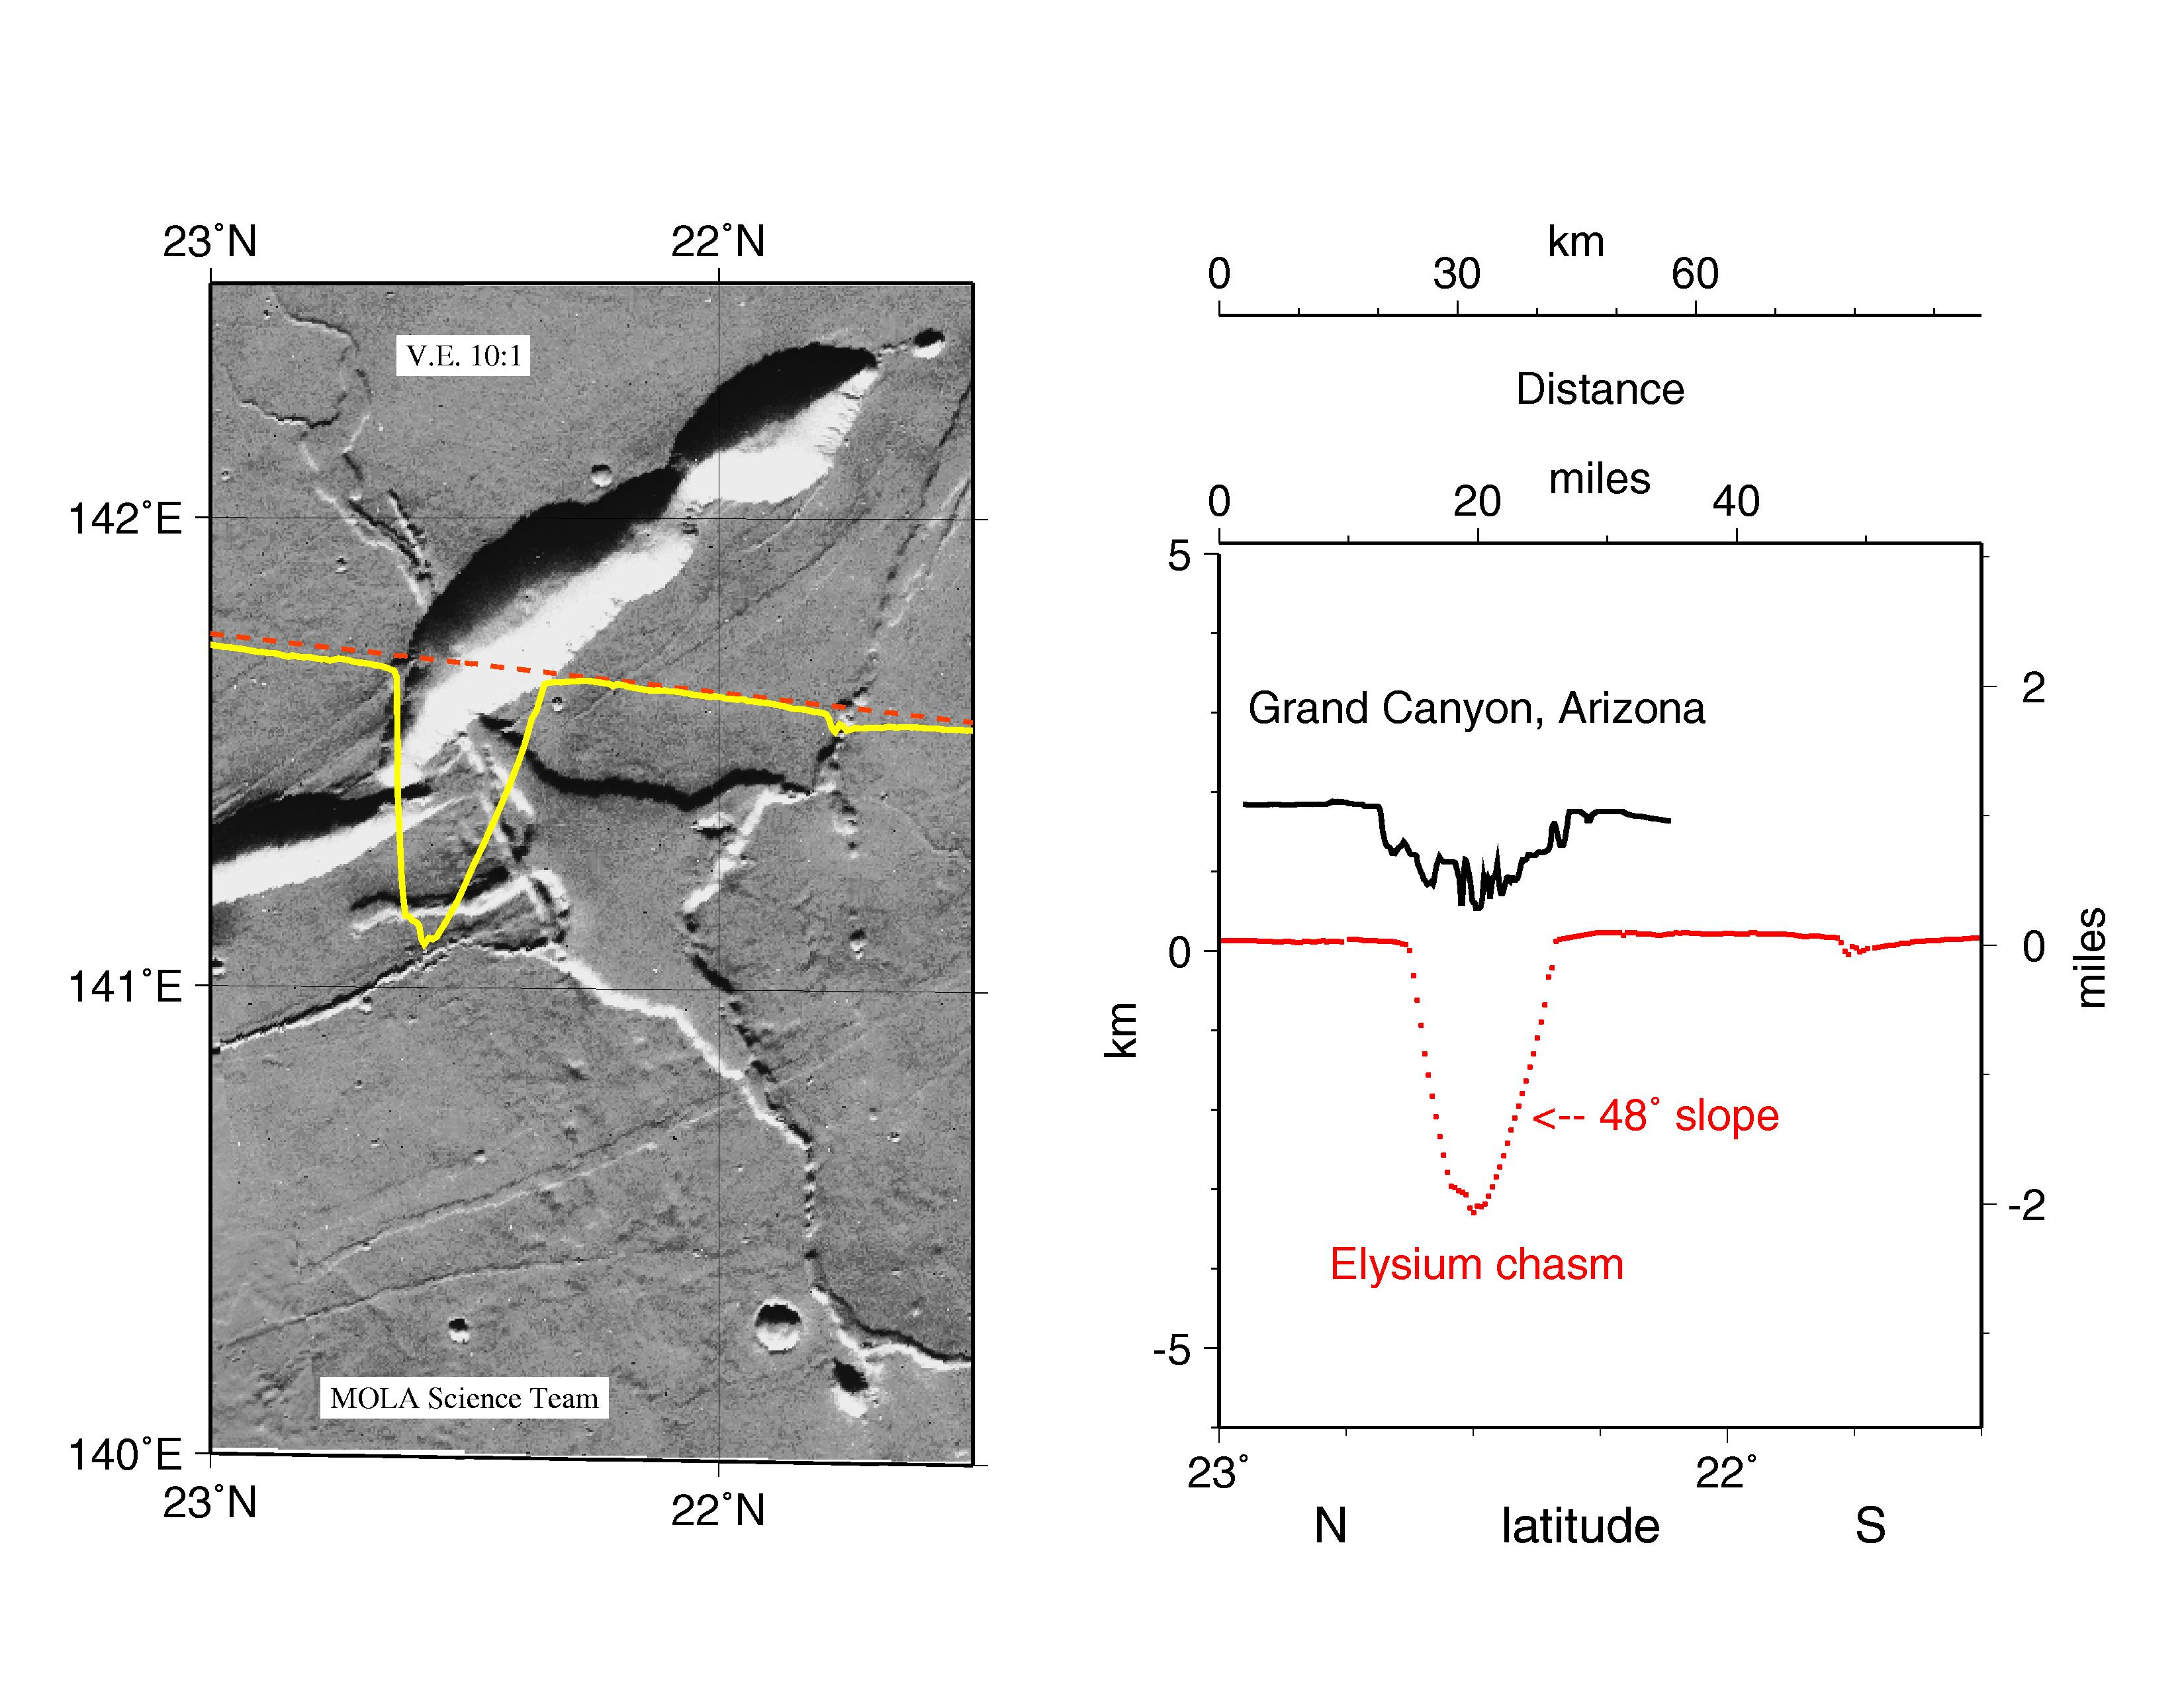

MGS Mars Orbiter Laser Altimeter (MOLA) – Mars/Earth Relief Comparison

Comparison of the cross-sectional relief of the deepest portion of the Grand Canyon (Arizona) on Earth versus a Mars Orbiter Laser Altimeter (MOLA) view of a common type of chasm on Mars in the western Elysium region. The MOLA profile was collected during the Mars Global Surveyor Capture Orbit Calibration Pass on September 15, 1997. The Grand Canyon topography is shown as a trace with a measurement every 295 feet (90 meters) along track, while that from MOLA reflects measurements about every 970 feet (400 meters) along track. The slopes of the steep inner canyon wall of the Martian feature exceed the angle of repose, suggesting relative youth and the potential for landslides. The inner wall slopes of the Grand Canyon are less than those of the Martian chasm, reflecting the long period of erosion necessary to form its mile-deep character on Earth.

Credit: NASA/JPL/GSFC